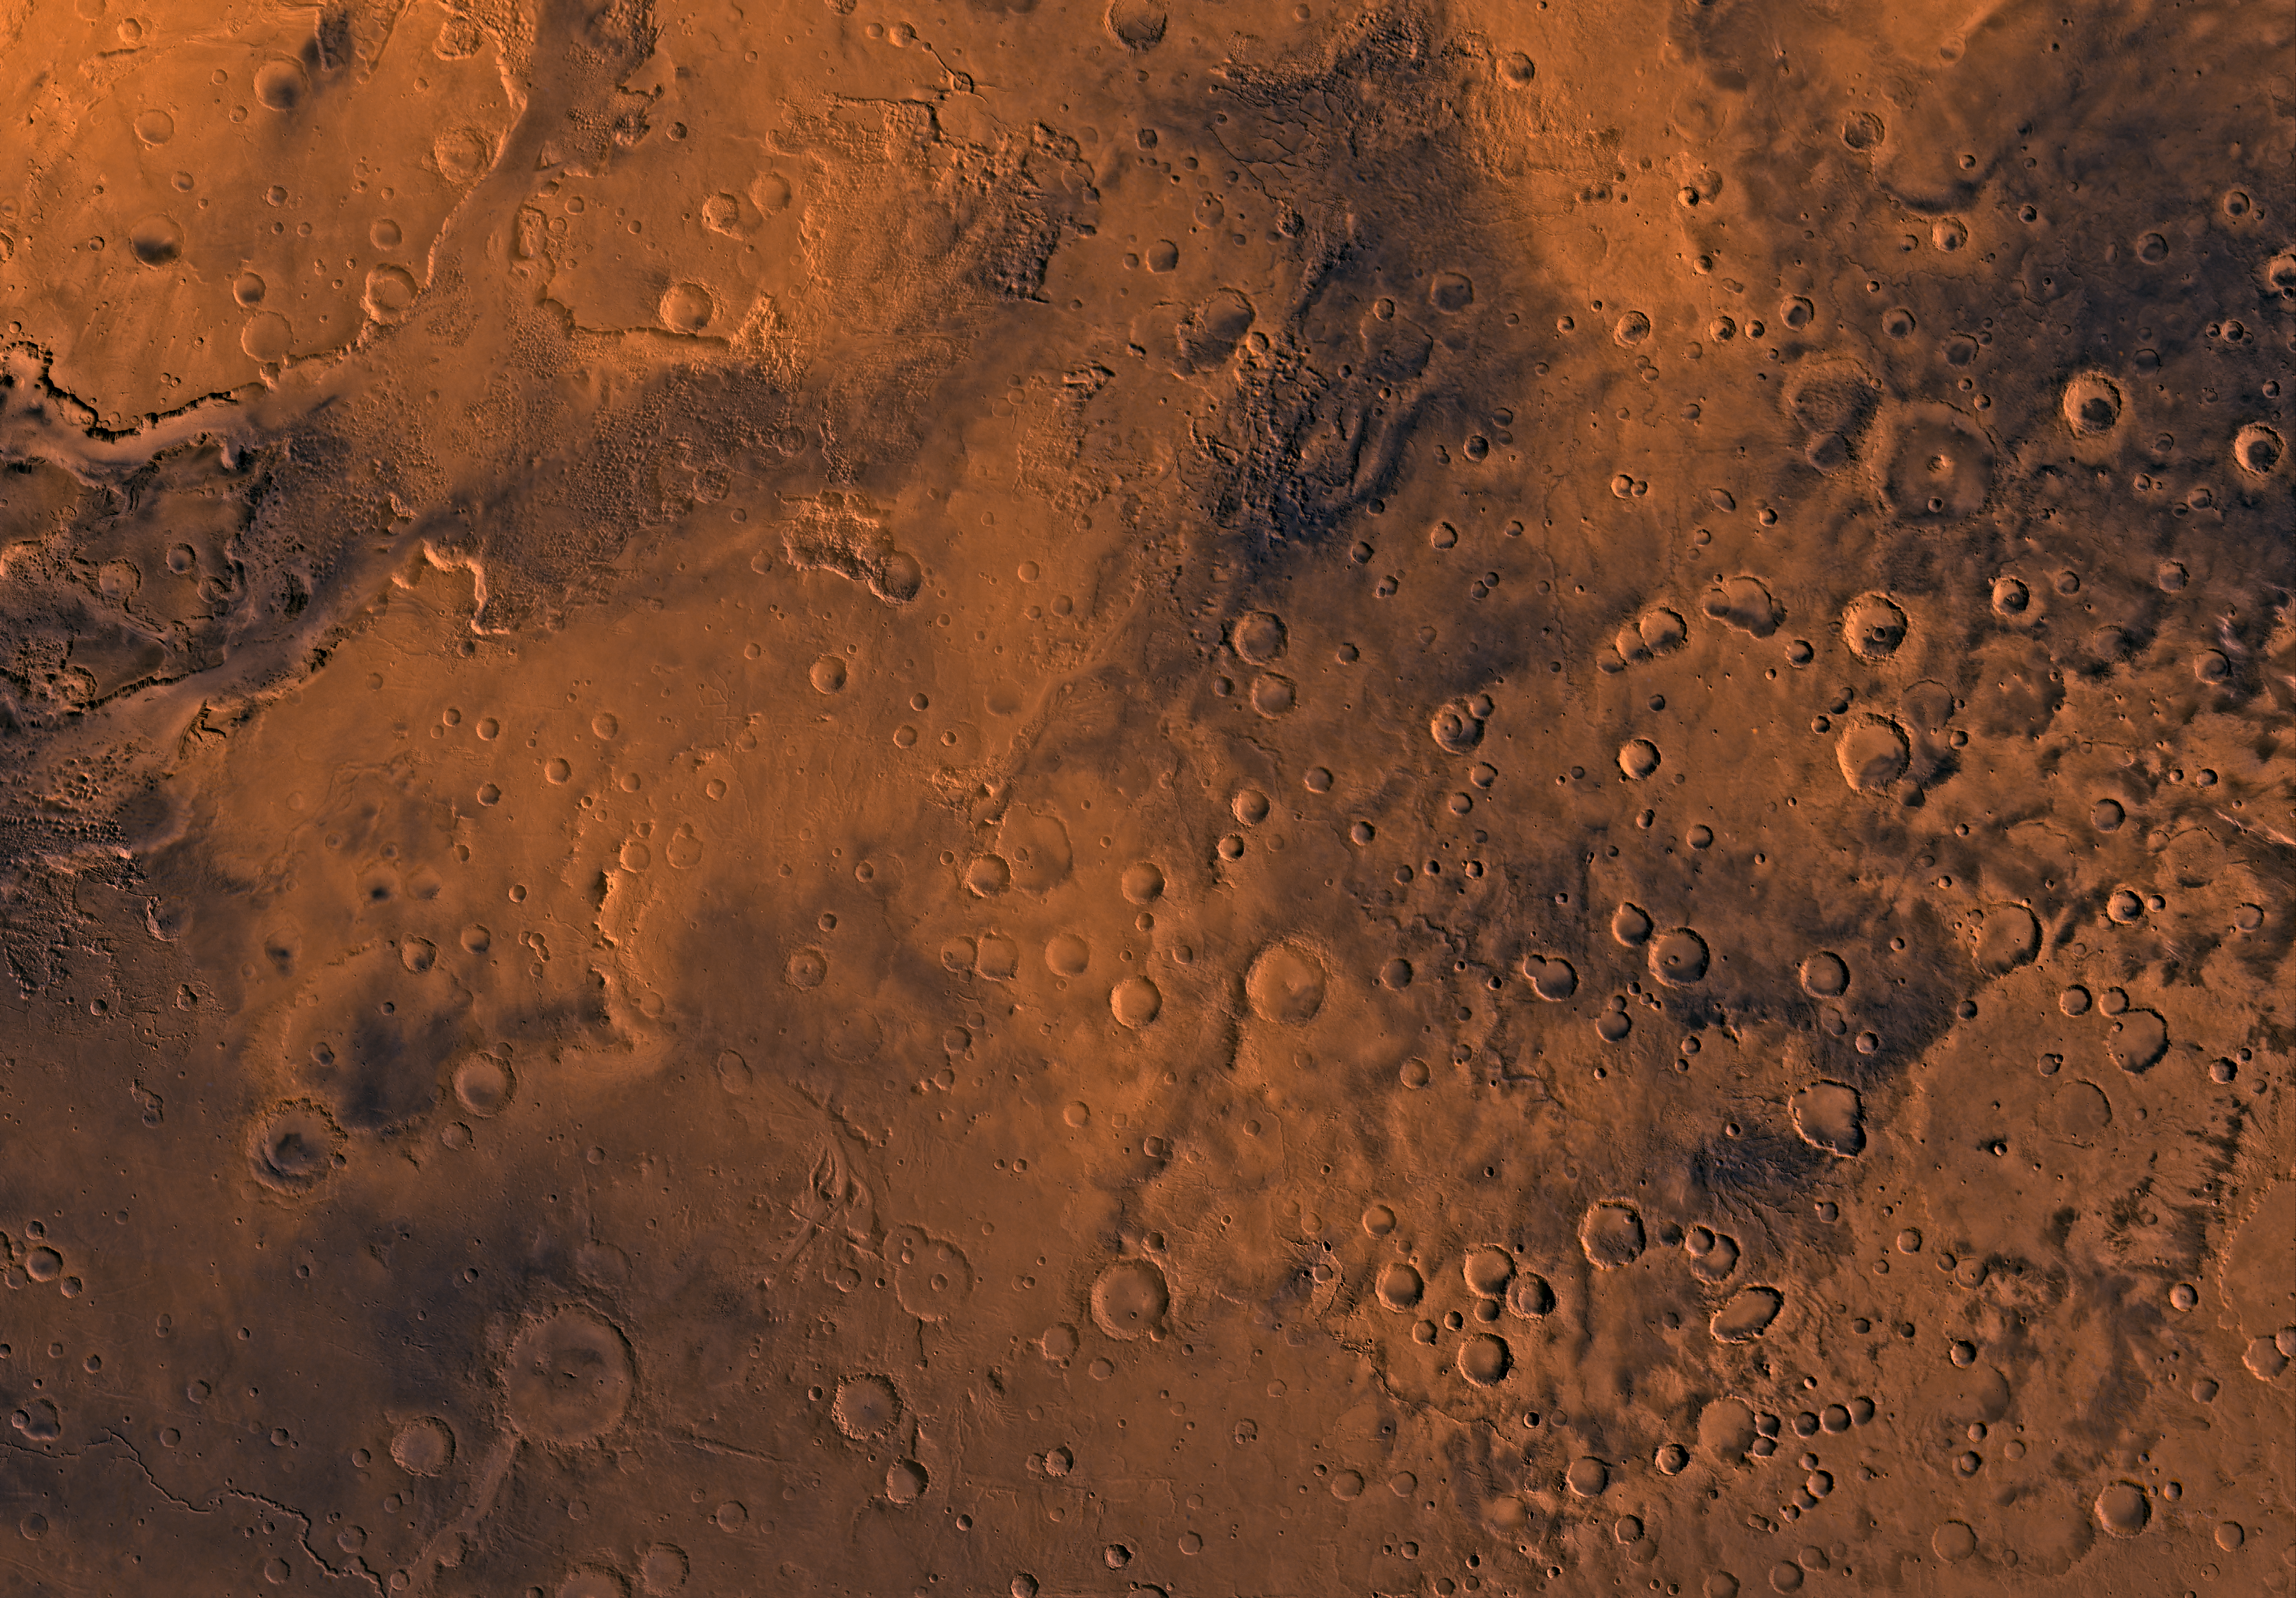

MC-19 Margaritifer Sinus Region

Mars digital-image mosaic merged with color of the MC-19 quadrangle, Margaritifer Sinus region of Mars. Heavily cratered highlands, which dominate the Margaritifer Sinus quadrangle, are marked by large expanses of chaotic terrain. In the northwestern part, the major rift zone of Valles Marineris connects with a broad canyon filled with chaotic terrain. Latitude range -30 to 0, longitude range 0 to 45 degrees.

Credit: NASA/JPL/USGS